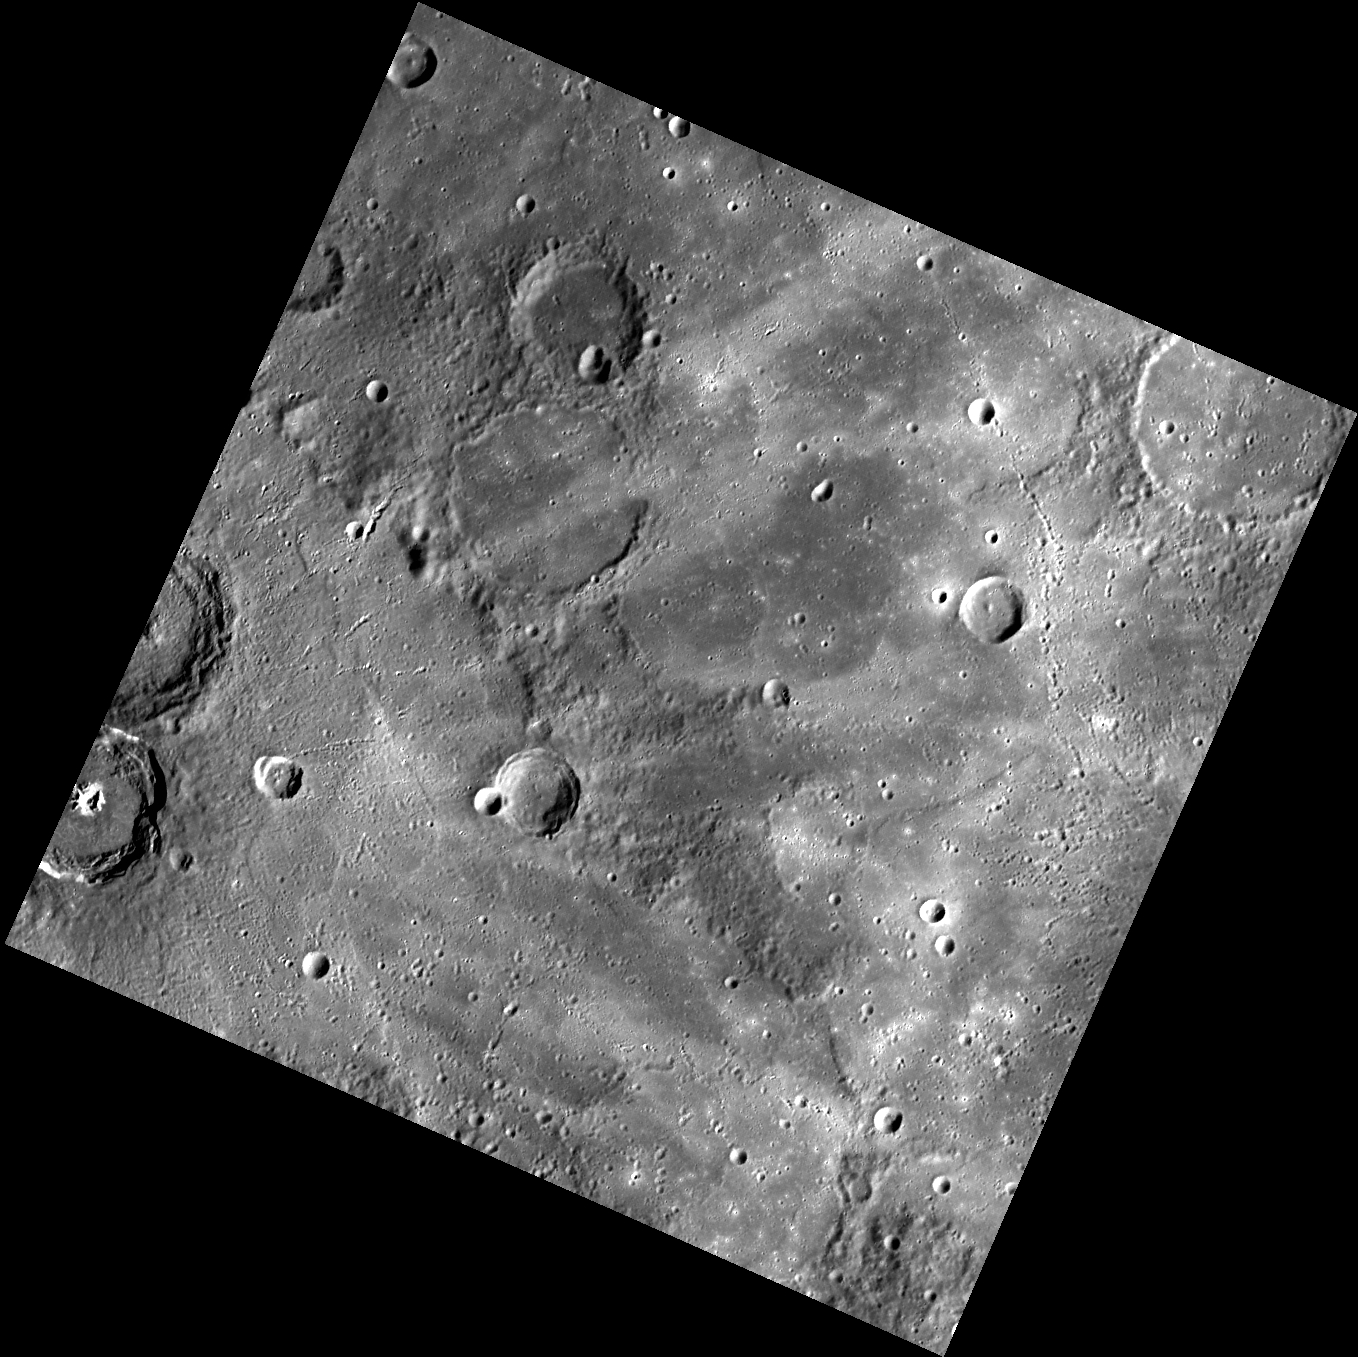

Sister Ray

Today’s image shows a complicated area of rays to the east of crater Bronte (named for sisters Charlotte, Emily, and Anne Bronte, and their brother Branwell). The rays trending roughly northeast-southwest originated from Degas, which formed just touching Bronte’s rim. The roughly north-south ray (and secondary crater chain) on the right side of the image was probably formed by ejecta that came over the pole from Hokusai.

This image was acquired as part of MDIS’s high-resolution surface morphology base map. The surface morphology base map covers more than 99% of Mercury’s surface with an average resolution of 200 meters/pixel. Images acquired for the surface morphology base map typically are obtained at off-vertical Sun angles (i.e., high incidence angles) and have visible shadows so as to reveal clearly the topographic form of geologic features.

Date acquired: April 22, 2011
Image Mission Elapsed Time (MET): 211981114
Image ID: 163497
Instrument: Wide Angle Camera (WAC) of the Mercury Dual Imaging System (MDIS)
WAC filter: 7 (748 nanometers)
Center Latitude: 38.15°
Center Longitude: 238.4° E
Resolution: 322 meters/pixel
Scale: The edges of the image are about 330 km (205 mi.) long.
Incidence Angle: 62.4°
Emission Angle: 0.2°
Phase Angle: 62.5°

The MESSENGER spacecraft is the first ever to orbit the planet Mercury, and the spacecraft’s seven scientific instruments and radio science investigation are unraveling the history and evolution of the Solar System’s innermost planet. Visit the Why Mercury? section of this website to learn more about the key science questions that the MESSENGER mission is addressing. During the one-year primary mission, MDIS acquired 88,746 images and extensive other data sets. MESSENGER is now in a year-long extended mission, during which plans call for the acquisition of more than 80,000 additional images to support MESSENGER’s science goals.

For information regarding the use of images, see the MESSENGER image use policy.

Credit: NASA/Johns Hopkins University Applied Physics Laboratory/Carnegie Institution of Washington